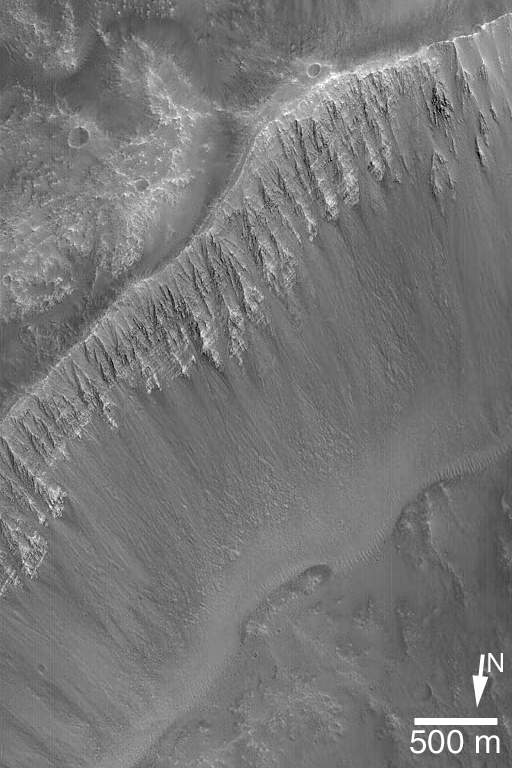

Light-toned Layers in Kasei

17 June 2004
This April 2004 Mars Global Surveyor (MGS) Mars Orbiter Camera (MOC) image shows a fantastic outcrop of alternating light and dark layers in the wall of a crater that impacted into the floor of one of the eastern Kasei Valles flood channels. The history recorded in these layers, while unknown, might include the history of ancient floods in the Kasei Valles system. This crater wall is located near 31.1°N, 54.1°W. The 500 meter scale bar is about 547 yards long. Sunlight illuminates the scene from the upper right.

Credit: NASA/JPL/Malin Space Science Systems